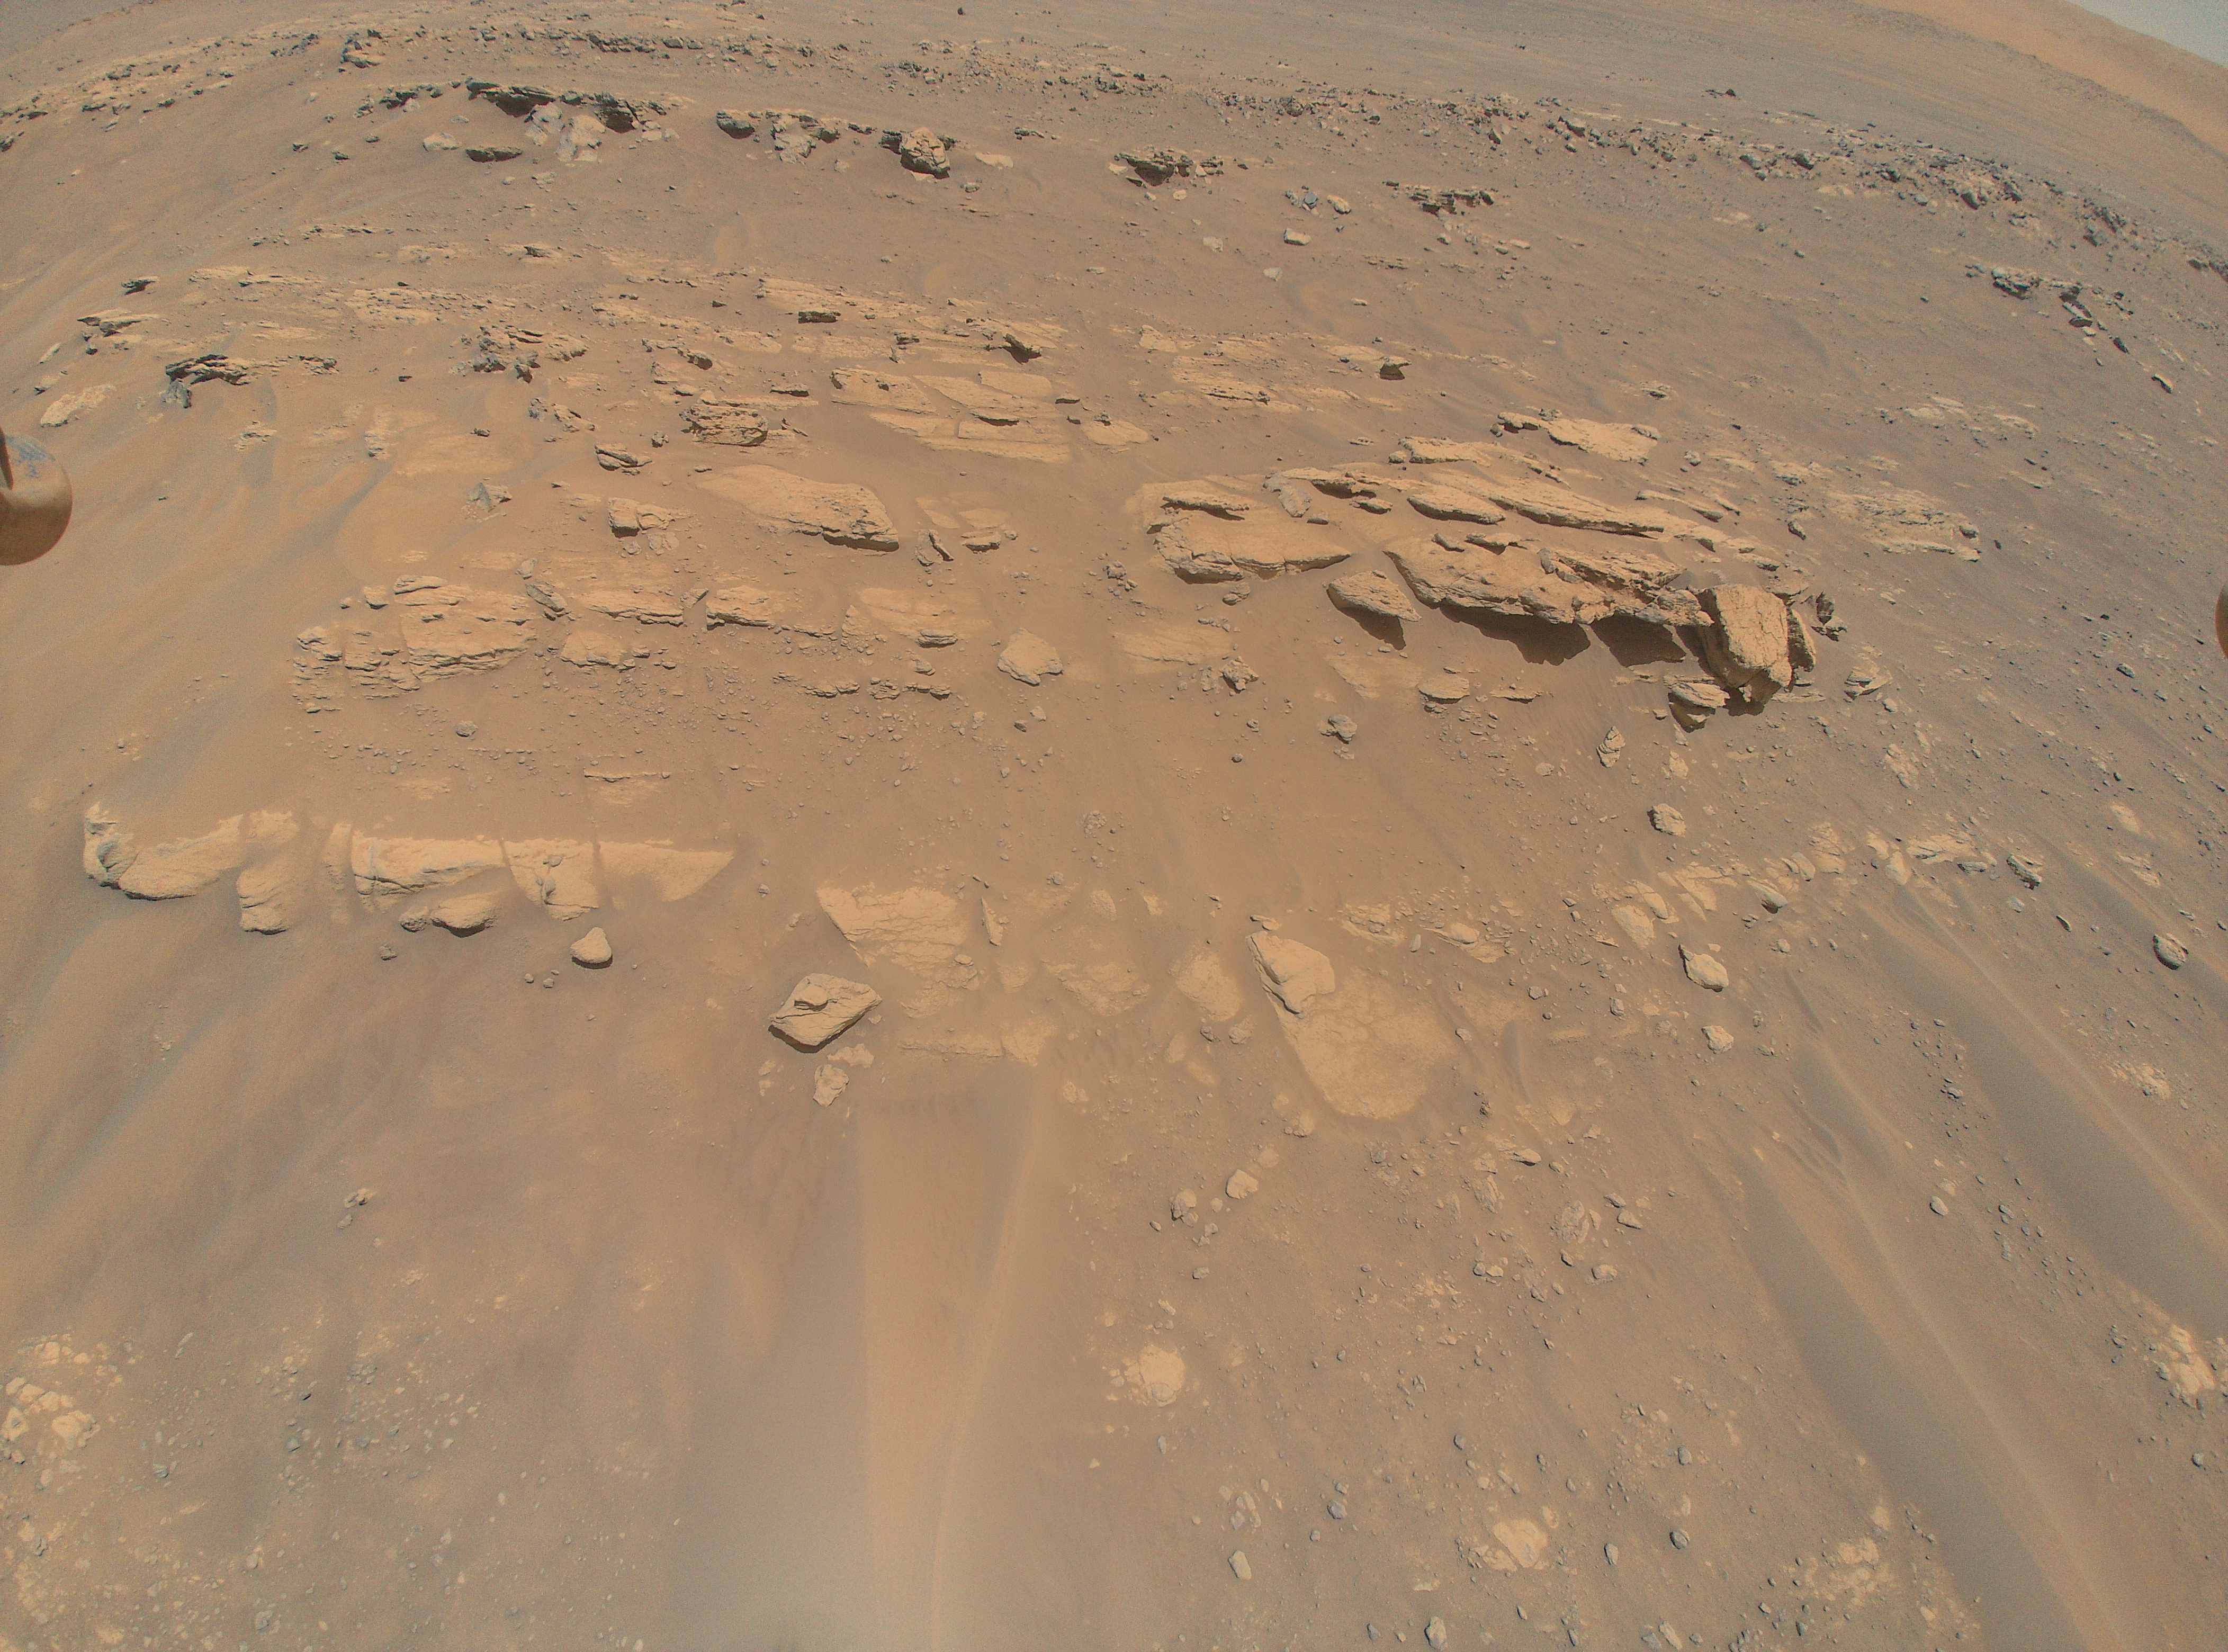

Mars Mound from Ingenuity Helicopter’s Perspective

This image of an area the Mars Perseverance rover team calls “Faillefeu” was captured by NASA’s Ingenuity Mars Helicopter during its 13th flight at Mars on Sept. 4, 2021. At the time the image was taken, Ingenuity was at an altitude of 26 feet (8 meters). Images of the geologic feature were taken at the request of the Mars Perseverance rover science team, which was considering visiting the geologic feature during the first science campaign.

The Ingenuity Mars Helicopter was built by JPL, which also manages the technology demonstration project for NASA Headquarters. It is supported by NASA’s Science, Aeronautics Research, and Space Technology mission directorates. NASA’s Ames Research Center in California’s Silicon Valley, and NASA’s Langley Research Center in Hampton, Virginia, provided significant flight performance analysis and technical assistance during Ingenuity’s development. AeroVironment Inc., Qualcomm, and SolAero also provided design assistance and major vehicle components. Lockheed Martin Space designed and manufactured the Mars Helicopter Delivery System.

Credit: NASA/JPL-Caltech